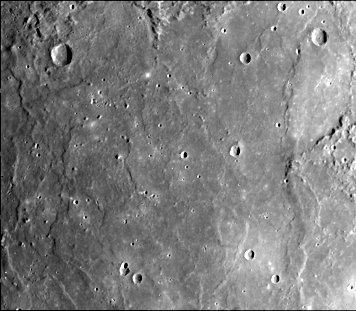

Lobate Scarps within the Hummocky Plains East of Caloris Basin

Plains material east of the Caloris basin is shown this image (FDS 191) acquired during the spacecraft’s first encounter with Mercury. Several west-facing lobate scarps occur in the hummocky plains interpreted as Caloris ejecta and may be short flow fronts of partially melted ejecta which flowed back toward the basin after deposition.

The Mariner 10 mission, managed by the Jet Propulsion Laboratory for NASA’s Office of Space Science, explored Venus in February 1974 on the way to three encounters with Mercury-in March and September 1974 and in March 1975. The spacecraft took more than 7,000 photos of Mercury, Venus, the Earth and the Moon.

Credit: NASA/JPL/Northwestern University